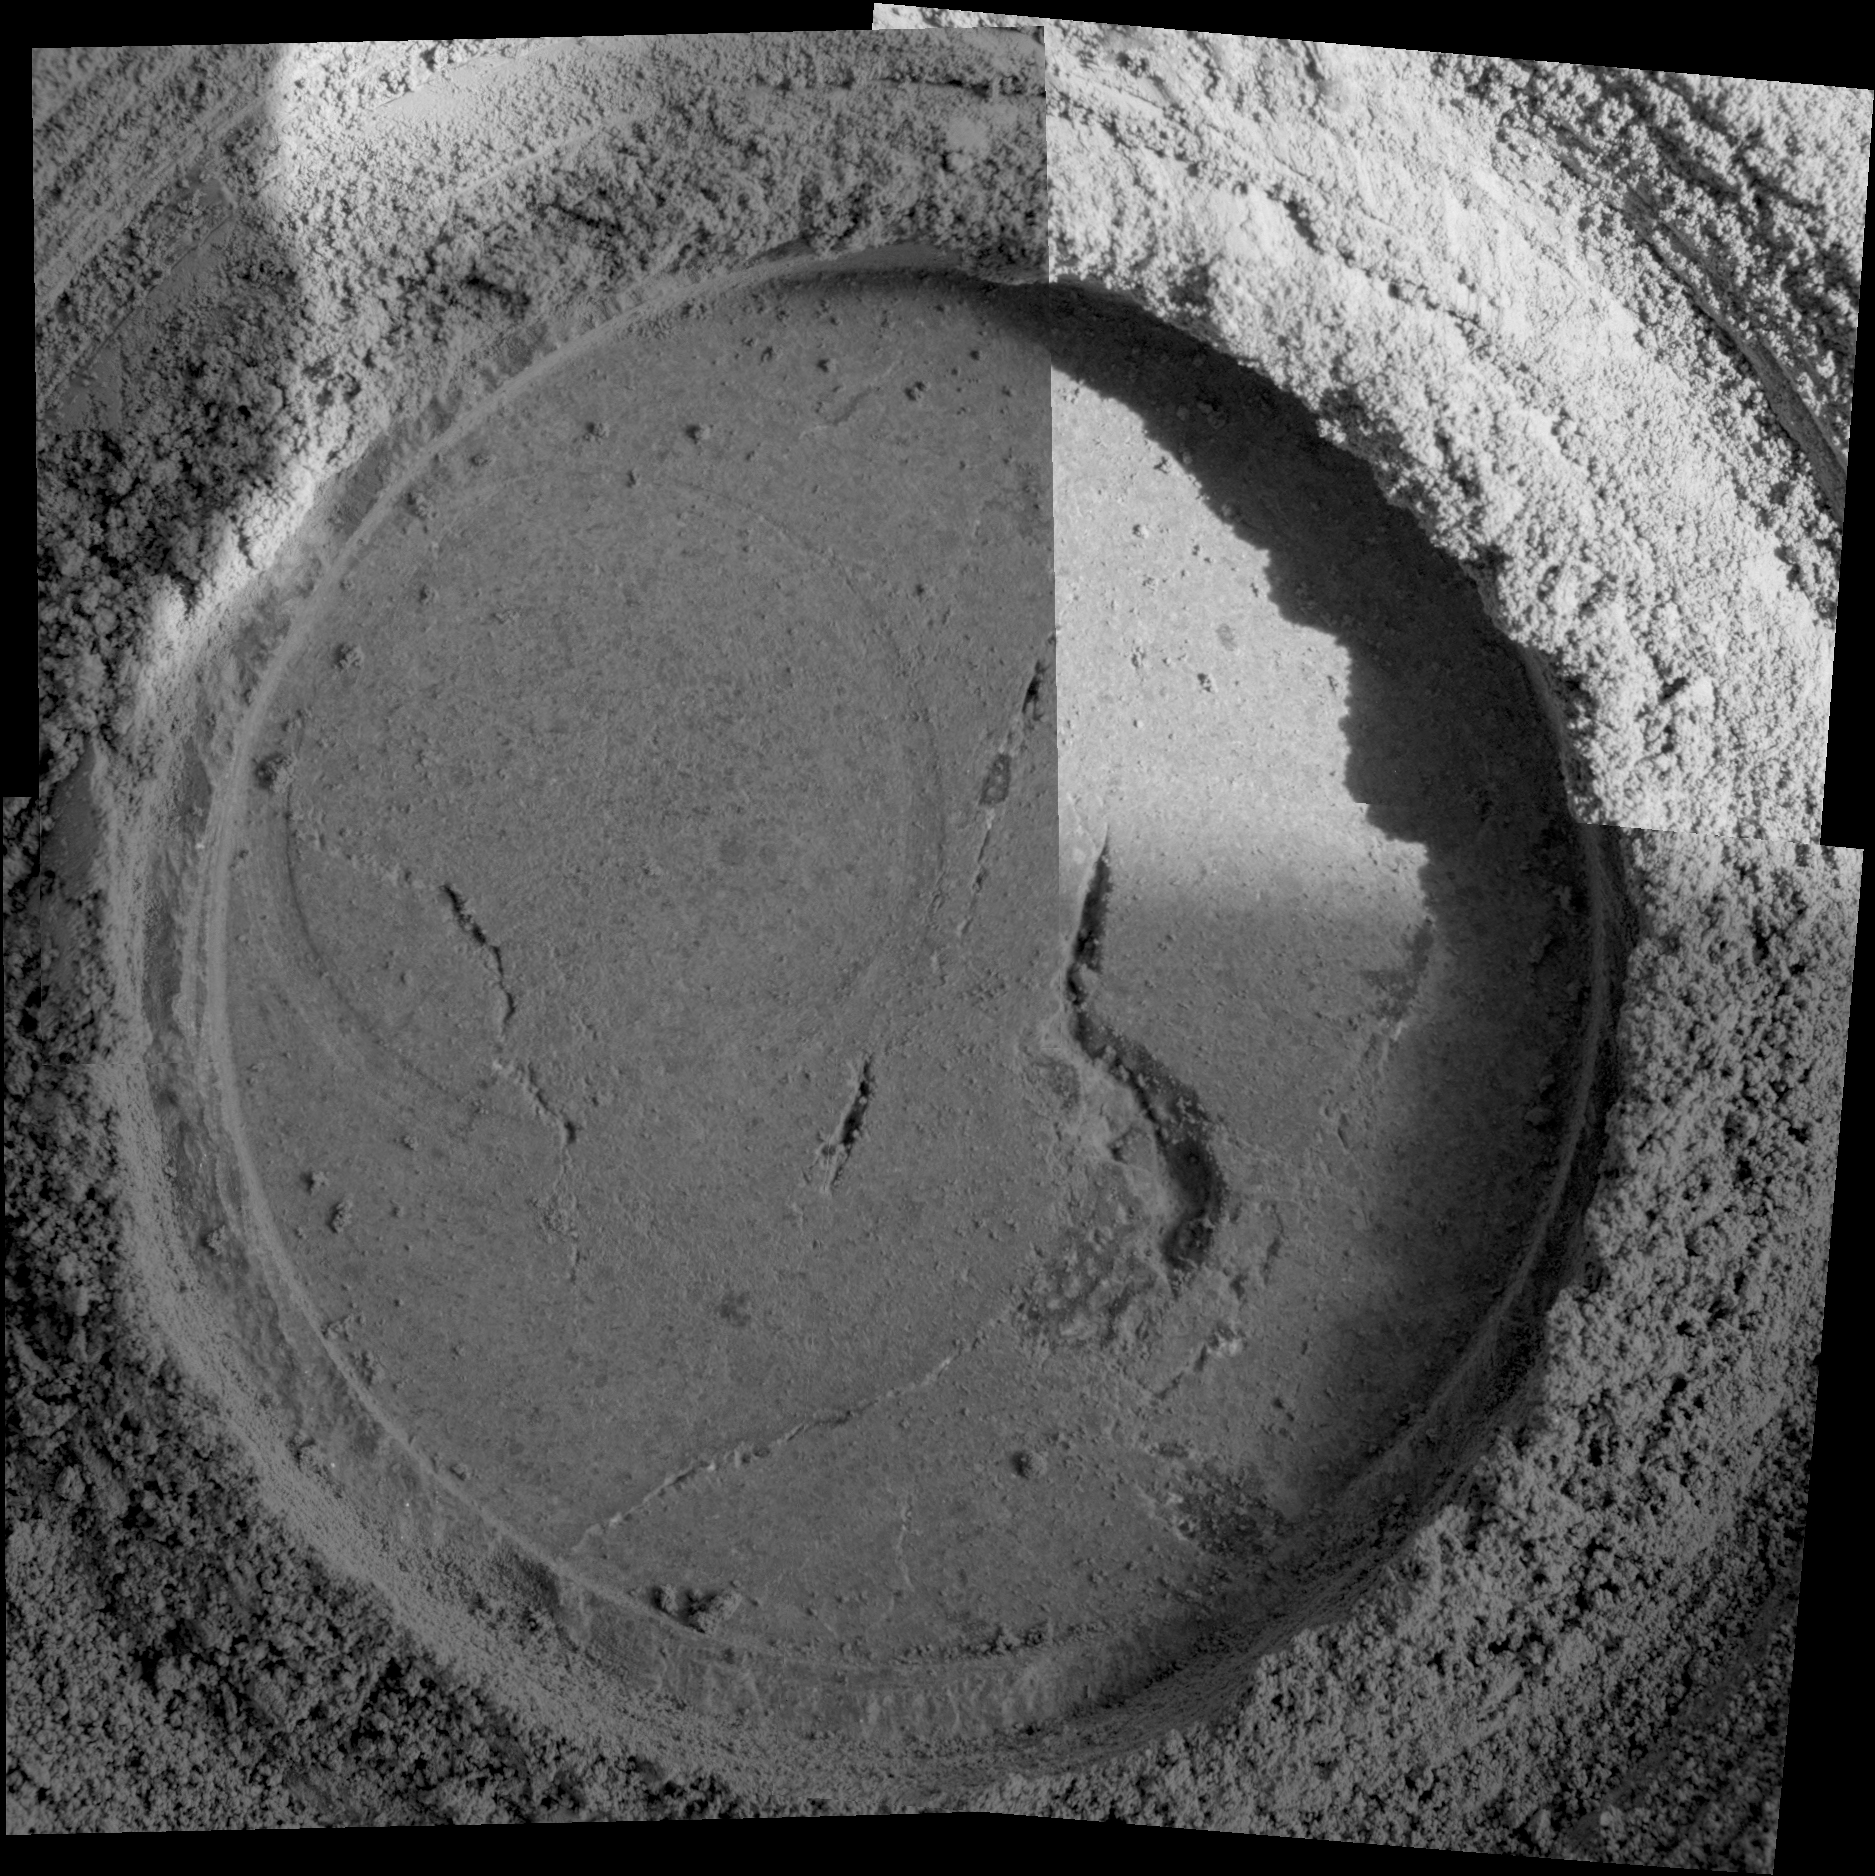

Mix of Particles in “Uchben” Close-up

Figure 1

Close-up examination of a freshly exposed area of a rock called “Uchben” in the “Columbia Hills” of Mars reveals an assortment of particle shapes and sizes in the rock’s makeup. NASA’s Mars Exploration Rover Spirit used its microscopic imager during the rover’s 286th martian day (Oct. 22, 2004) to take the frames assembled into this view. The view covers a circular hole ground into a target spot called “Koolik” on Uchben by the rover’s rock abrasion tool. The circle is 4.5 centimeters (1.8 inches) in diameter. Particles in the rock vary in shape from angular to round, and range in size from about 0.5 millimeter (0.2 inch) to too small to be seen. This assortment suggests that the rock originated from particles that had not been transported much by wind or water, because such a transport process would likely have resulted in more sorting of the particles by size and shape.

Credit: NASA/JPL/Cornell/USGS